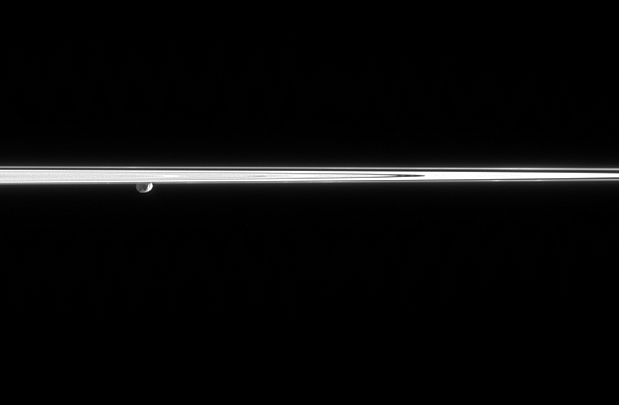

Janus on the Far Side

Janus peeks out from beneath the ringplane, partially lit here by reflected light from Saturn. A couple of craters can be seen on the moon’s surface. To the right, two faint clumps of material can be seen in the dynamic F ring.

The perspective in this view may be a bit confusing — from just below the ringplane, Cassini is gazing toward Janus (181 kilometers, or 113 miles across), which is behind the rings.

The image was taken in visible light with the Cassini spacecraft narrow-angle camera on March 16, 2006, at a distance of approximately 2.1 million kilometers (1.3 million miles) from Janus and at a Sun-Janus-spacecraft, or phase, angle of 103 degrees. Image scale is 12 kilometers (8 miles) per pixel.

The Cassini-Huygens mission is a cooperative project of NASA, the European Space Agency and the Italian Space Agency. The Jet Propulsion Laboratory, a division of the California Institute of Technology in Pasadena, manages the mission for NASA’s Science Mission Directorate, Washington, D.C. The Cassini orbiter and its two onboard cameras were designed, developed and assembled at JPL. The imaging operations center is based at the Space Science Institute in Boulder, Colo.

Credit: NASA/JPL/Space Science Institute